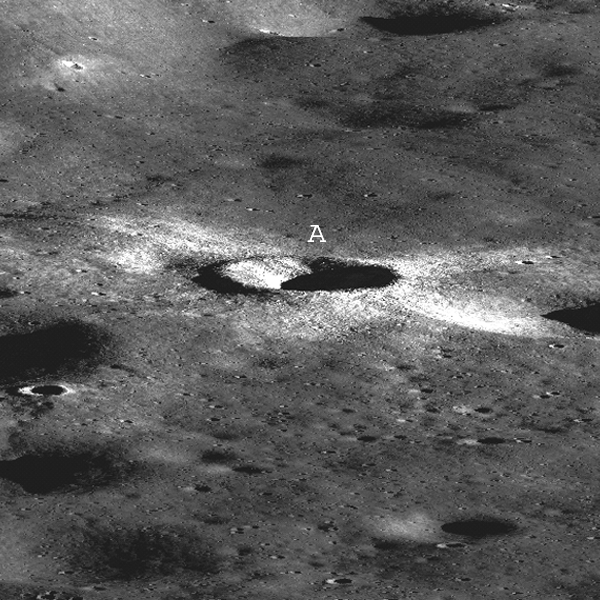

First LROC Stereo Results

Synthetic perspective view looking south from the Apollo 16 landing area, topography is rendered naturally (no vertical exaggeration). The area covered by this stereo pair shows the topography seen by the Apollo 16 astronauts, including rolling plains with many impact craters.

NASA’s Goddard Space Flight Center built and manages the mission for the Exploration Systems Mission Directorate at NASA Headquarters in Washington. The Lunar Reconnaissance Orbiter Camera was designed to acquire data for landing site certification and to conduct polar illumination studies and global mapping. Operated by Arizona State University, the LROC facility is part of the School of Earth and Space Exploration (SESE). LROC consists of a pair of narrow-angle cameras (NAC) and a single wide-angle camera (WAC). The mission is expected to return over 70 terabytes of image data.

Credit: NASA/GSFC/Arizona State University